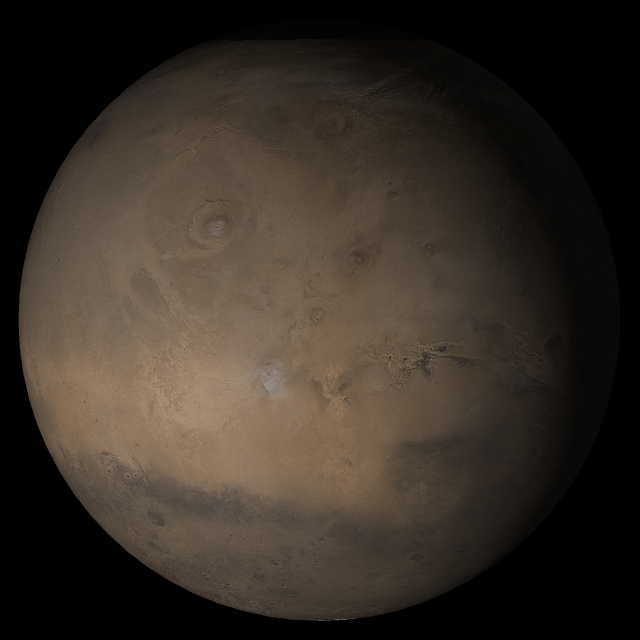

Mars at Ls 306°: Tharsis

4 October 2005
This picture is a composite of Mars Global Surveyor (MGS) Mars Orbiter Camera (MOC) daily global images acquired at Ls 306° during a previous Mars year. This month, Mars looks similar, as Ls 306° occurs in mid-October 2005. The picture shows the Tharsis face of Mars. Over the course of the month, additional faces of Mars as it appears at this time of year are being posted for MOC Picture of the Day. Ls, solar longitude, is a measure of the time of year on Mars. Mars travels 360° around the Sun in 1 Mars year. The year begins at Ls 0°, the start of northern spring and southern autumn.

Season: Northern Winter/Southern Summer

Credit: NASA/JPL/Malin Space Science Systems